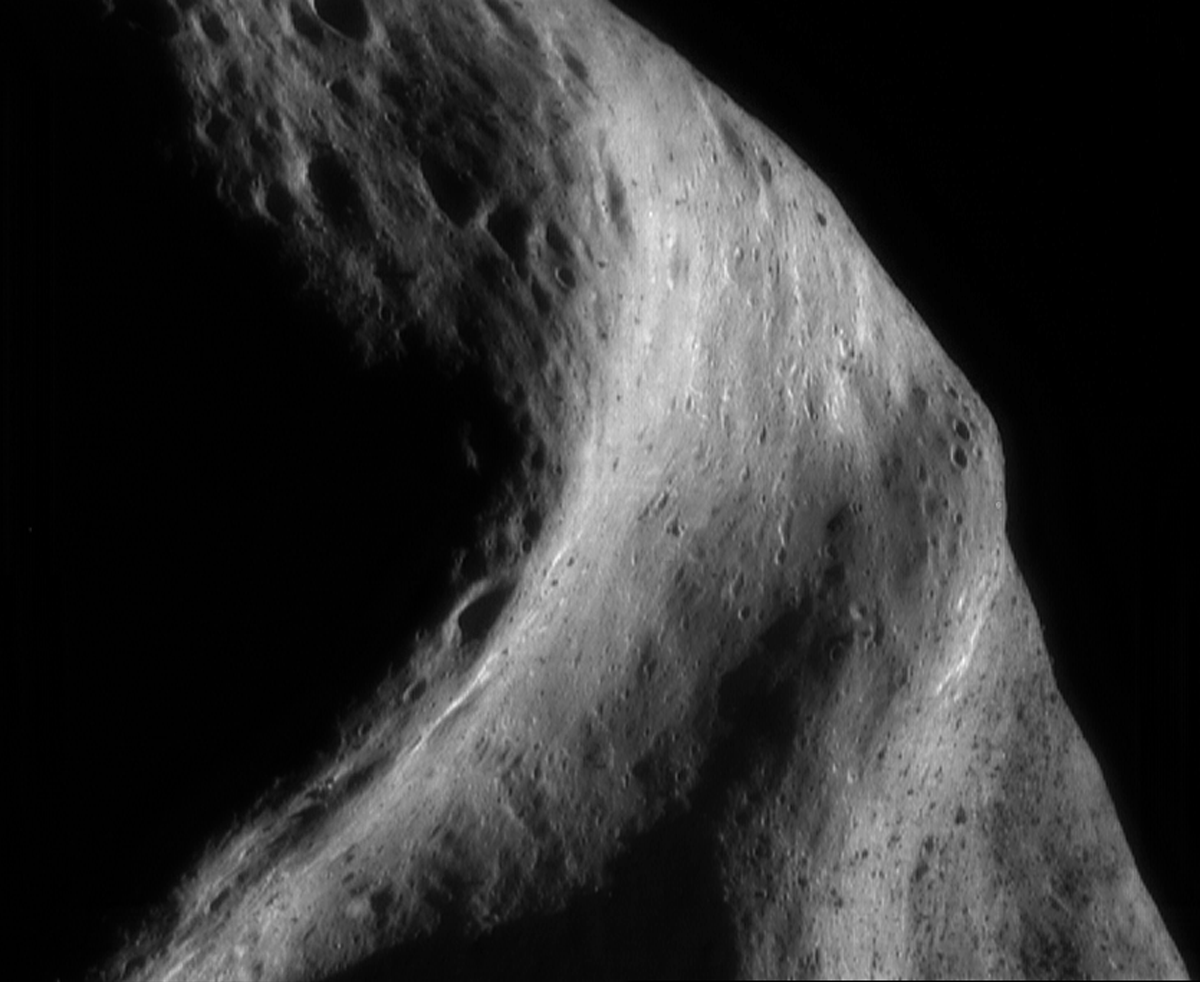

The South Saddle

NEAR Shoemaker’s current 100-kilometer (62-mile) orbit gives it a bird’s eye view of the asteroid. From this distance, only a handful of pictures are needed to create an image mosaic of a large area.

This mosaic of four frames, photographed on September 26, 2000, was taken as the spacecraft looked down on the “saddle” region from the south. The broad, curved depression that stretches vertically across the image is an area of the asteroid that was in shadow during the earlier 100-kilometer orbit, in April 2000. The area that appears speckled at the lower right is the same boulder-rich area featured as the April 4, 2000, Image-of-the-Day. The boulders are easily visible in the full-sized version of today’s image.

Built and managed by The Johns Hopkins University Applied Physics Laboratory, Laurel, Maryland, NEAR was the first spacecraft launched in NASA’s Discovery Program of low-cost, small-scale planetary missions. See the NEAR web page at http://near.jhuapl.edu/ for more details.

Credit: NASA/JPL/JHUAPL